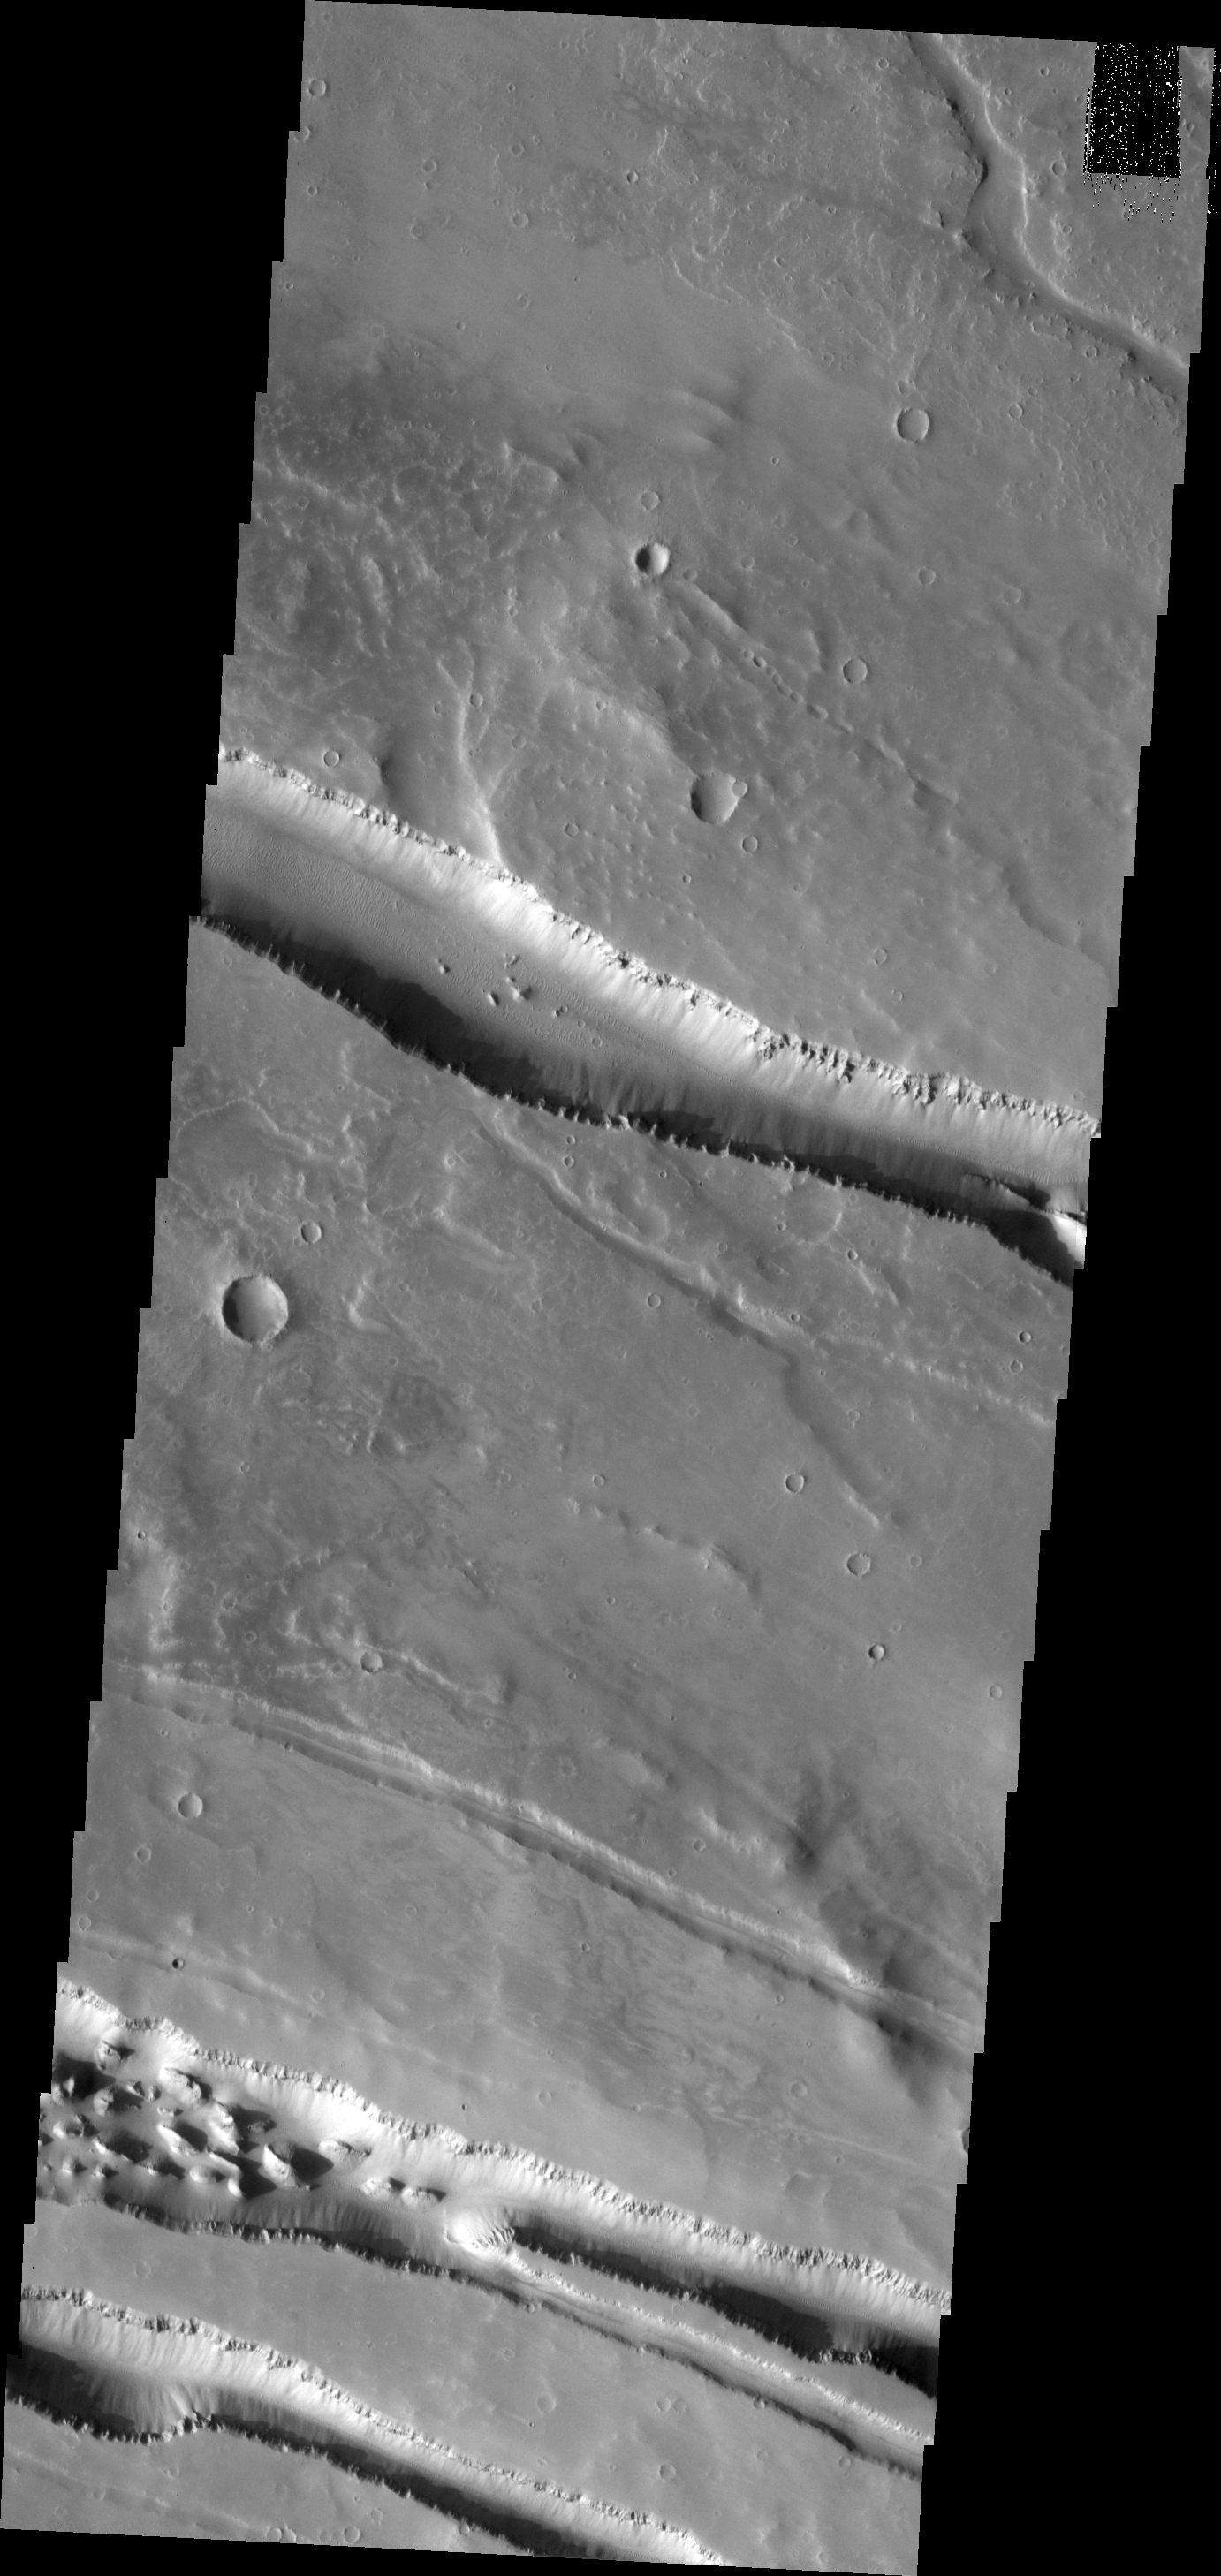

Elysium Fossae

The linear depressions in this VIS image were created by fault action. These features are located on the western margin of the Elysium Volcanic Complex.

Image information: VIS instrument. Latitude 26.2N, Longitude 136.6E. 19 meter/pixel resolution.

Please see the THEMIS Data Citation Note for details on crediting THEMIS images.

Note: this THEMIS visual image has not been radiometrically nor geometrically calibrated for this preliminary release. An empirical correction has been performed to remove instrumental effects. A linear shift has been applied in the cross-track and down-track direction to approximate spacecraft and planetary motion. Fully calibrated and geometrically projected images will be released through the Planetary Data System in accordance with Project policies at a later time.

NASA’s Jet Propulsion Laboratory manages the 2001 Mars Odyssey mission for NASA’s Office of Space Science, Washington, D.C. The Thermal Emission Imaging System (THEMIS) was developed by Arizona State University, Tempe, in collaboration with Raytheon Santa Barbara Remote Sensing. The THEMIS investigation is led by Dr. Philip Christensen at Arizona State University. Lockheed Martin Astronautics, Denver, is the prime contractor for the Odyssey project, and developed and built the orbiter. Mission operations are conducted jointly from Lockheed Martin and from JPL, a division of the California Institute of Technology in Pasadena.

Credit: NASA/JPL/ASU